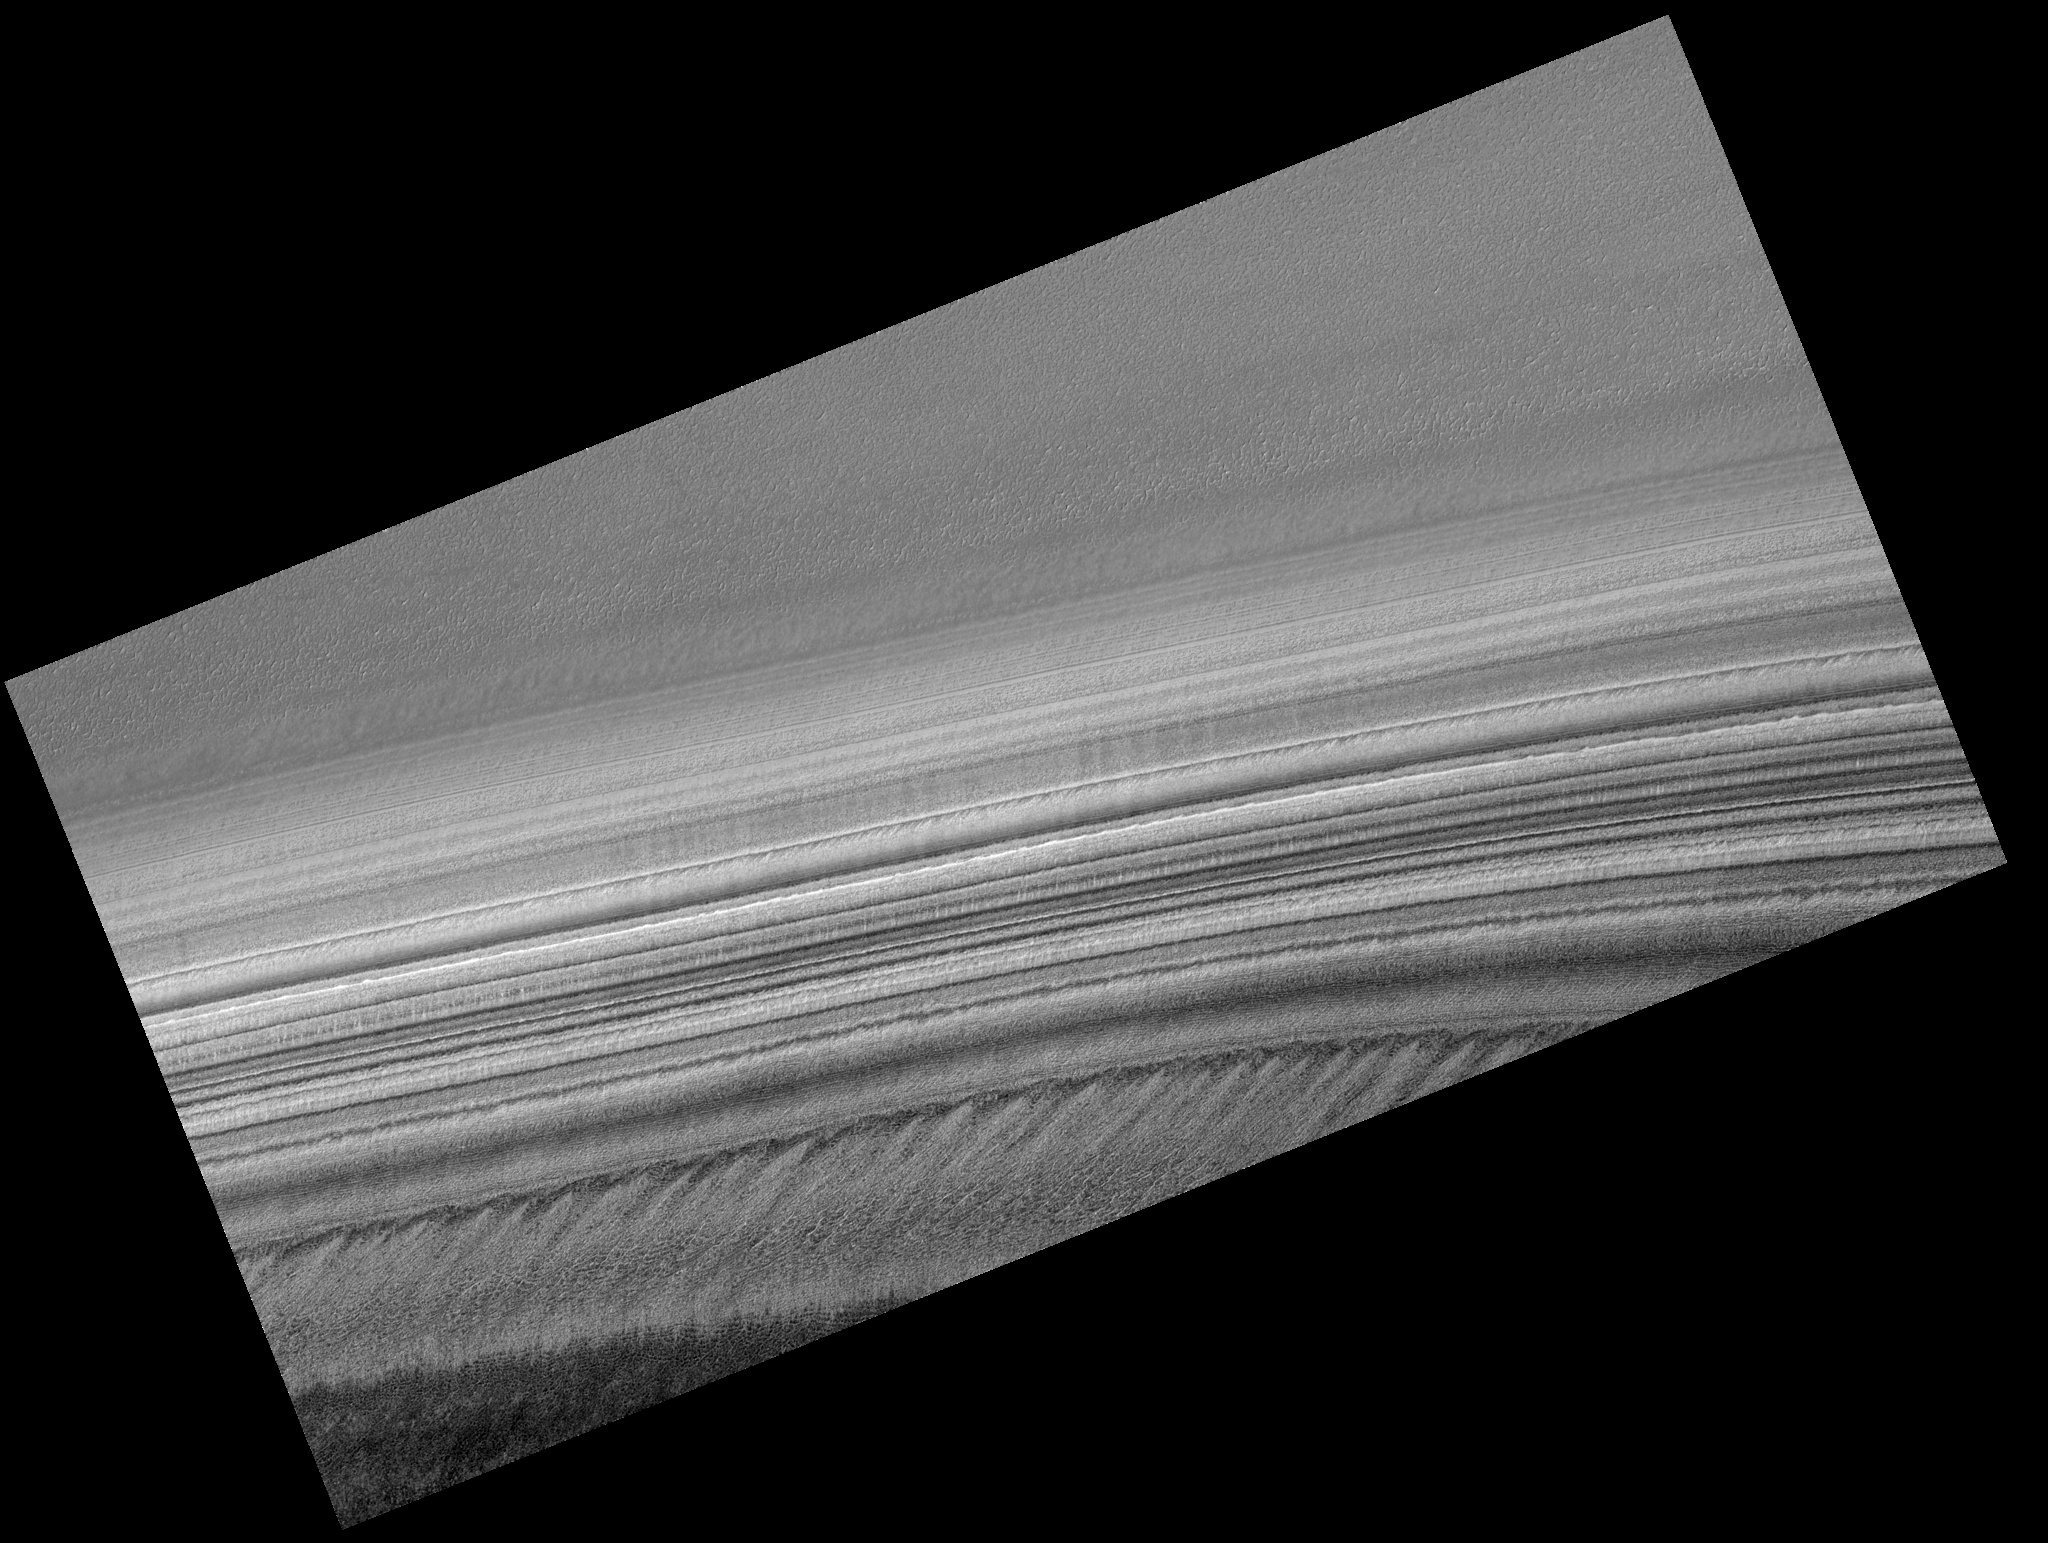

Exposure of Polar Layered Deposits

Image PSP_001371_2720 was taken by the High Resolution Imaging Science Experiment (HiRISE) camera onboard the Mars Reconnaissance Orbiter spacecraft on November 11, 2006. The complete image is centered at 88.1 degrees latitude, 329.9 degrees East longitude. The range to the target site was 319.3 km (199.6 miles). At this distance the image scale is 63.9 cm/pixel (with 2 x 2 binning) so objects ~192 cm across are resolved. The image shown here has been map-projected to 50 cm/pixel. The image was taken at a local Mars time of 8:03 AM and the scene is illuminated from the west with a solar incidence angle of 71 degrees, thus the sun was about 19 degrees above the horizon. At a solar longitude of 133.7 degrees, the season on Mars is Northern Summer.

NASA’s Jet Propulsion Laboratory, a division of the California Institute of Technology in Pasadena, manages the Mars Reconnaissance Orbiter for NASA’s Science Mission Directorate, Washington. Lockheed Martin Space Systems, Denver, is the prime contractor for the project and built the spacecraft. The High Resolution Imaging Science Experiment is operated by the University of Arizona, Tucson, and the instrument was built by Ball Aerospace and Technology Corp., Boulder, Colo.

Credit: NASA/JPL/Univ. of Arizona